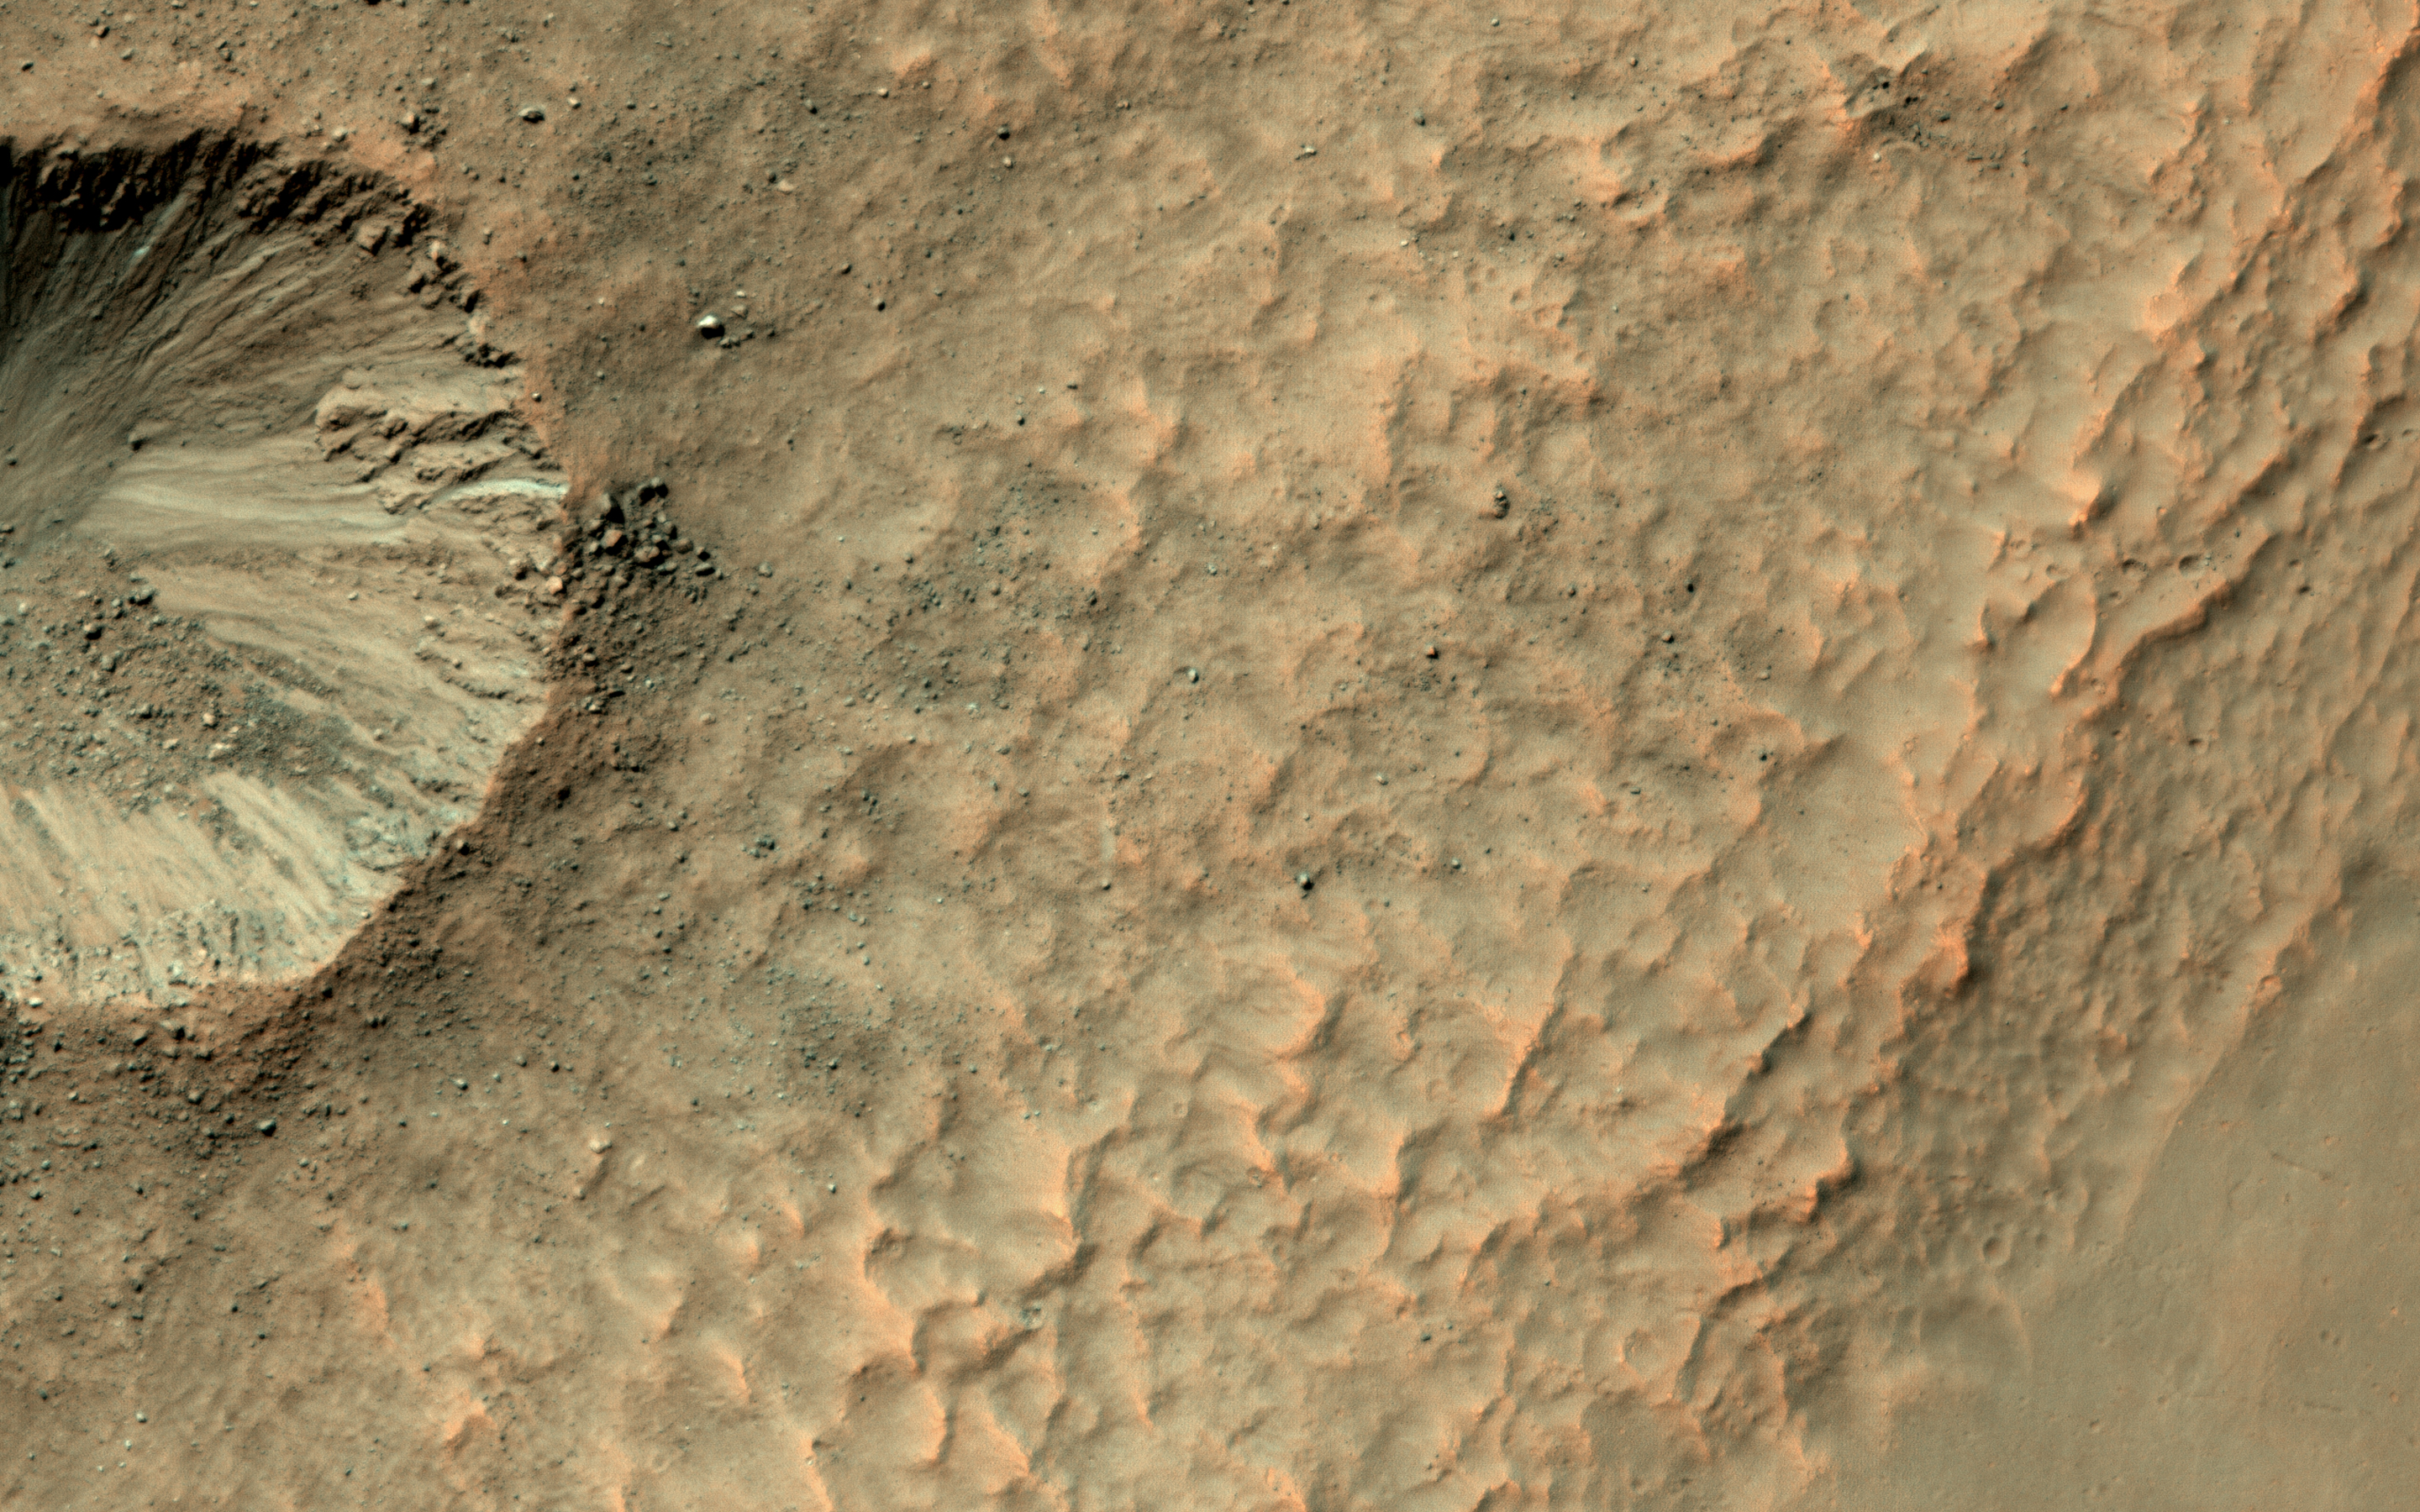

A Crater on a Crater Wall

It’s not that common to see craters on steep hills, partly because rocks falling downhill can quickly erase such craters. Here, however, NASA’s Mars Reconnaissance Orbiter (MRO) observes a small impact has occurred on the sloping wall of a larger crater and is well-preserved.

Dark, blocky ejecta from the smaller crater has flowed downhill (to the west) toward the floor of the larger crater. Understanding the emplacement of such ejecta on steep hills is an area of ongoing research.

The map is projected here at a scale of 25 centimeters (9.8 inches) per pixel. [The original image scale is 24.8 centimeters (9.8 inches) per pixel (with 1 x 1 binning); objects on the order of 49.6 centimeters (19.5 inches) across are resolved.] North is up.

The University of Arizona, Tucson, operates HiRISE, which was built by Ball Aerospace & Technologies Corp., Boulder, Colo. NASA’s Jet Propulsion Laboratory, a division of Caltech in Pasadena, California, manages the Mars Reconnaissance Orbiter Project for NASA’s Science Mission Directorate, Washington.

Credit: NASA/JPL-Caltech/Univ. of Arizona